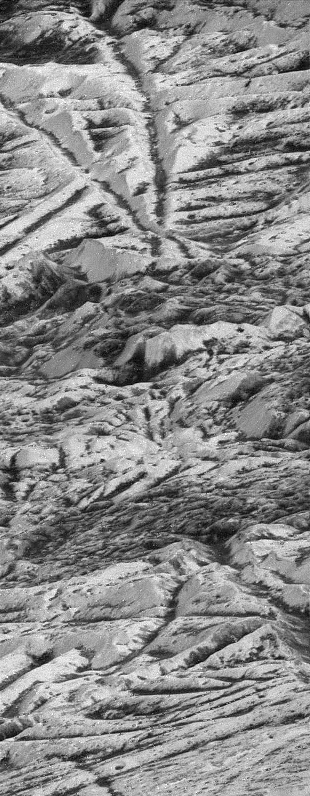

Highest Resolution Image of Europa

During its twelfth orbit around Jupiter, on Dec. 16, 1997, NASA’s Galileo spacecraft made its closest pass of Jupiter’s icy moon Europa, soaring 200 kilometers (124 miles) kilometers above the icy surface. This image was taken near the closest approach point, at a range of 560 kilometers (335 miles) and is the highest resolution picture of Europa that will be obtained by Galileo. The image was taken at a highly oblique angle, providing a vantage point similar to that of someone looking out an airplane window. The features at the bottom of the image are much closer to the viewer than those at the top of the image. Many bright ridges are seen in the picture, with dark material in the low-lying valleys. In the center of the image, the regular ridges and valleys give way to a darker region of jumbled hills, which may be one of the many dark pits observed on the surface of Europa. Smaller dark, circular features seen here are probably impact craters.

North is to the right of the picture, and the sun illuminates the surface from that direction. This image, centered at approximately 13 degrees south latitude and 235 degrees west longitude, is approximately 1.8 kilometers (1 mile) wide. The resolution is 6 meters (19 feet) per picture element. This image was taken on December 16, 1997 by the solid state imaging system camera on NASA’s Galileo spacecraft.

The Jet Propulsion Laboratory, Pasadena, CA manages the Galileo mission for NASA’s Office of Space Science, Washington, DC. JPL is an operating division of California Institute of Technology (Caltech).

This image and other images and data received from Galileo are posted on the World Wide Web, on the Galileo mission home page at URL http://www.jpl.nasa.gov/ galileo.

Credit: NASA/JPL